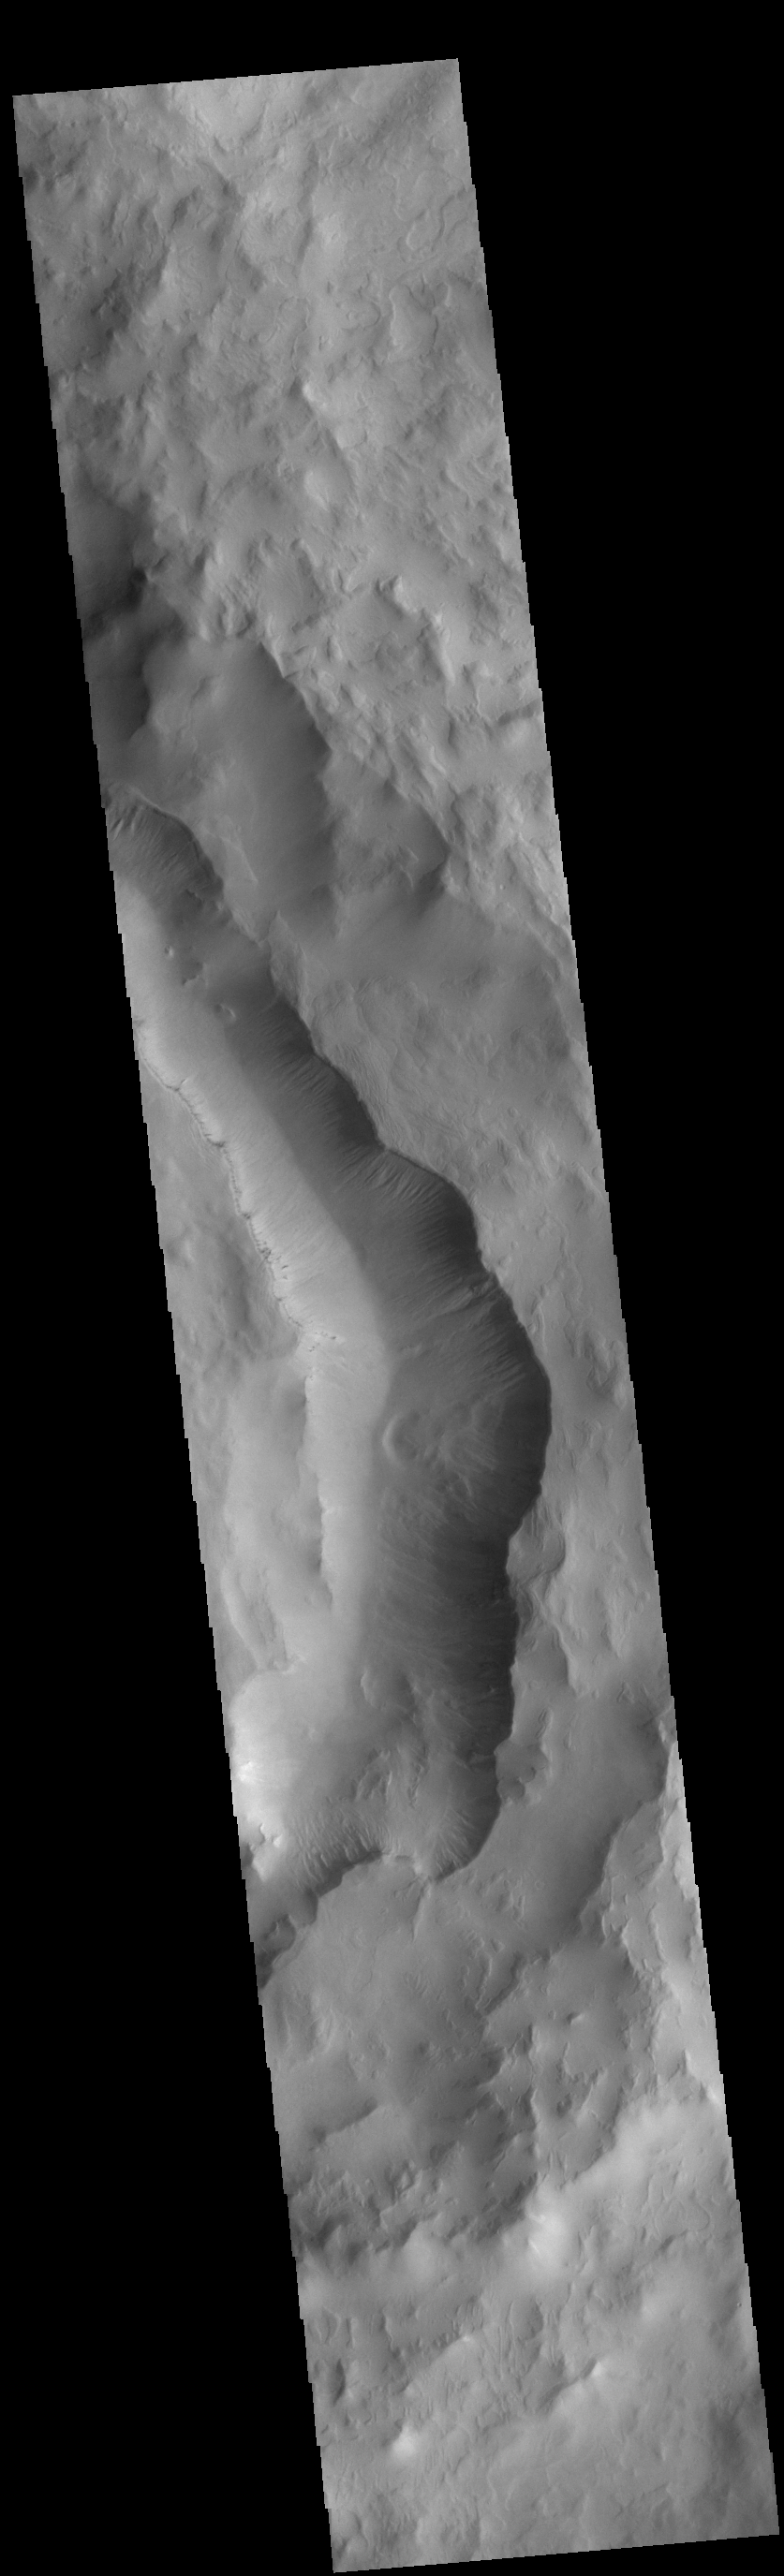

Maunder Crater Gullies

Today’s VIS image shows part of the eastern side of Maunder Crater. This crater has a unique form, with a large amount of fill on the eastern half of the crater floor, and a valley between the crater rim and the crater fill. It is possible that a large landslide may have occurred in this region of the crater. In this image, multiple gullies are located on the west-facing side of the valley. Maunder Crater is located in Noachis Terra.

Credit: NASA/JPL-Caltech/ASU